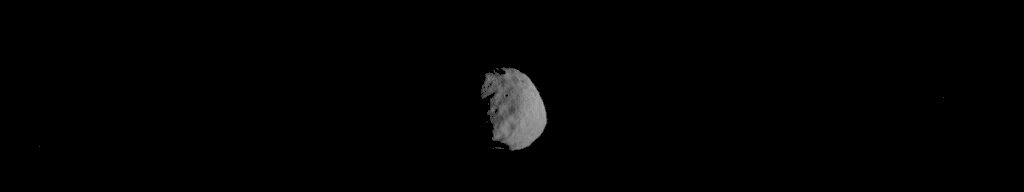

Series of Images from THEMIS Scanning Phobos

This sequence of 19 images was taken in visible-wavelength light as the Thermal Emission Imaging System (THEMIS) camera on NASA’s Mars Odyssey orbiter scanned across the Martian moon Phobos. THEMIS also recorded thermal-infrared imagery during the same scan.

The apparent motion is due to progression of the camera’s pointing during the 18-second span of the Sept. 29, 2017, observation, not from motion of Phobos. Timing is sped up by a factor of two in this animation. This was the first observation of Phobos by Mars Odyssey. Researchers have been using THEMIS to examine Mars since early 2002, but the maneuver turning the orbiter around to point the camera at Phobos was developed only recently.

Phobos has an oblong shape with average diameter of about 14 miles (22 kilometers). The left edge of the small moon was in darkness at the time, and the right edge in morning sunlight. The distance to Phobos from Odyssey during the observation was about 3,424 miles (5,511 kilometers).

THEMIS was developed by and is operated by a team based at Arizona State University, Tempe. NASA’s Jet Propulsion Laboratory, Pasadena, California, manages the Mars Odyssey mission for NASA’s Science Mission Directorate, Washington. Lockheed Martin Space Systems, Denver, built the orbiter and partners in its operation. JPL is a division of Caltech in Pasadena.

Credit: NASA/JPL-Caltech/ASU/SSI